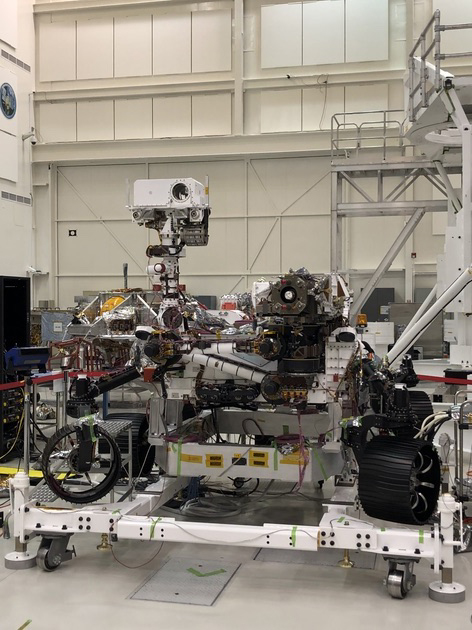

Mars 2020 Rover on Stand

This image of NASA’s Mars 2020 rover was taken on July 23, 2019 in the Spacecraft Assembly Facility’s High Bay 1 at the Jet Propulsion Laboratory in Pasadena, California.

JPL is building and will manage operations of the Mars 2020 rover for the NASA Science Mission Directorate at the agency’s headquarters in Washington.

Credit: NASA/JPL-Caltech/LESIA